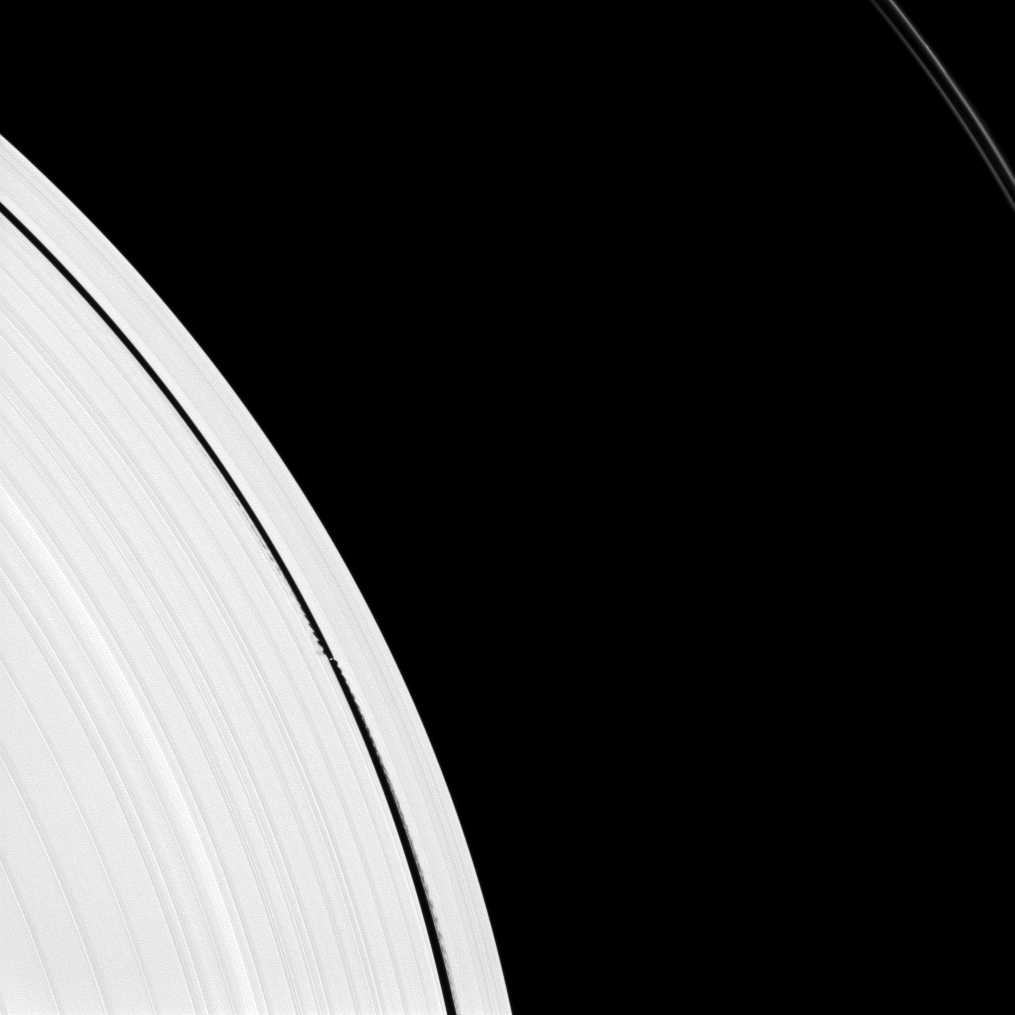

Small Moon Makes Big Waves

Saturn’s small moon Daphnis is caught in the act of raising waves on the edges of the Keeler gap, which is the thin dark band in the left half of the image. Waves like these allow scientists to locate small moons in gaps and measure their masses.

For more on Daphnis (5 miles, or 8 kilometers across) and the Keeler gap, see PIA11655 and PIA06238.

This view looks toward the sunlit side of the rings from about 13 degrees above the ringplane. The image was taken in visible light with the Cassini spacecraft narrow-angle camera on Aug. 14, 2012.

The view was obtained at a distance of approximately 483,000 miles (778,000 kilometers) from Saturn and at a Sun-Saturn-spacecraft, or phase, angle of 4 degrees. Image scale is 3 miles (4 kilometers) per pixel. The F ring has been brightened by a factor of 1.5 relative to the main rings to enhance visibility.

The Cassini-Huygens mission is a cooperative project of NASA, the European Space Agency and the Italian Space Agency. The Jet Propulsion Laboratory, a division of the California Institute of Technology in Pasadena, manages the mission for NASA’s Science Mission Directorate, Washington, D.C. The Cassini orbiter and its two onboard cameras were designed, developed and assembled at JPL. The imaging operations center is based at the Space Science Institute in Boulder, Colo.

Credit: NASA/JPL-Caltech/Space Science Institute